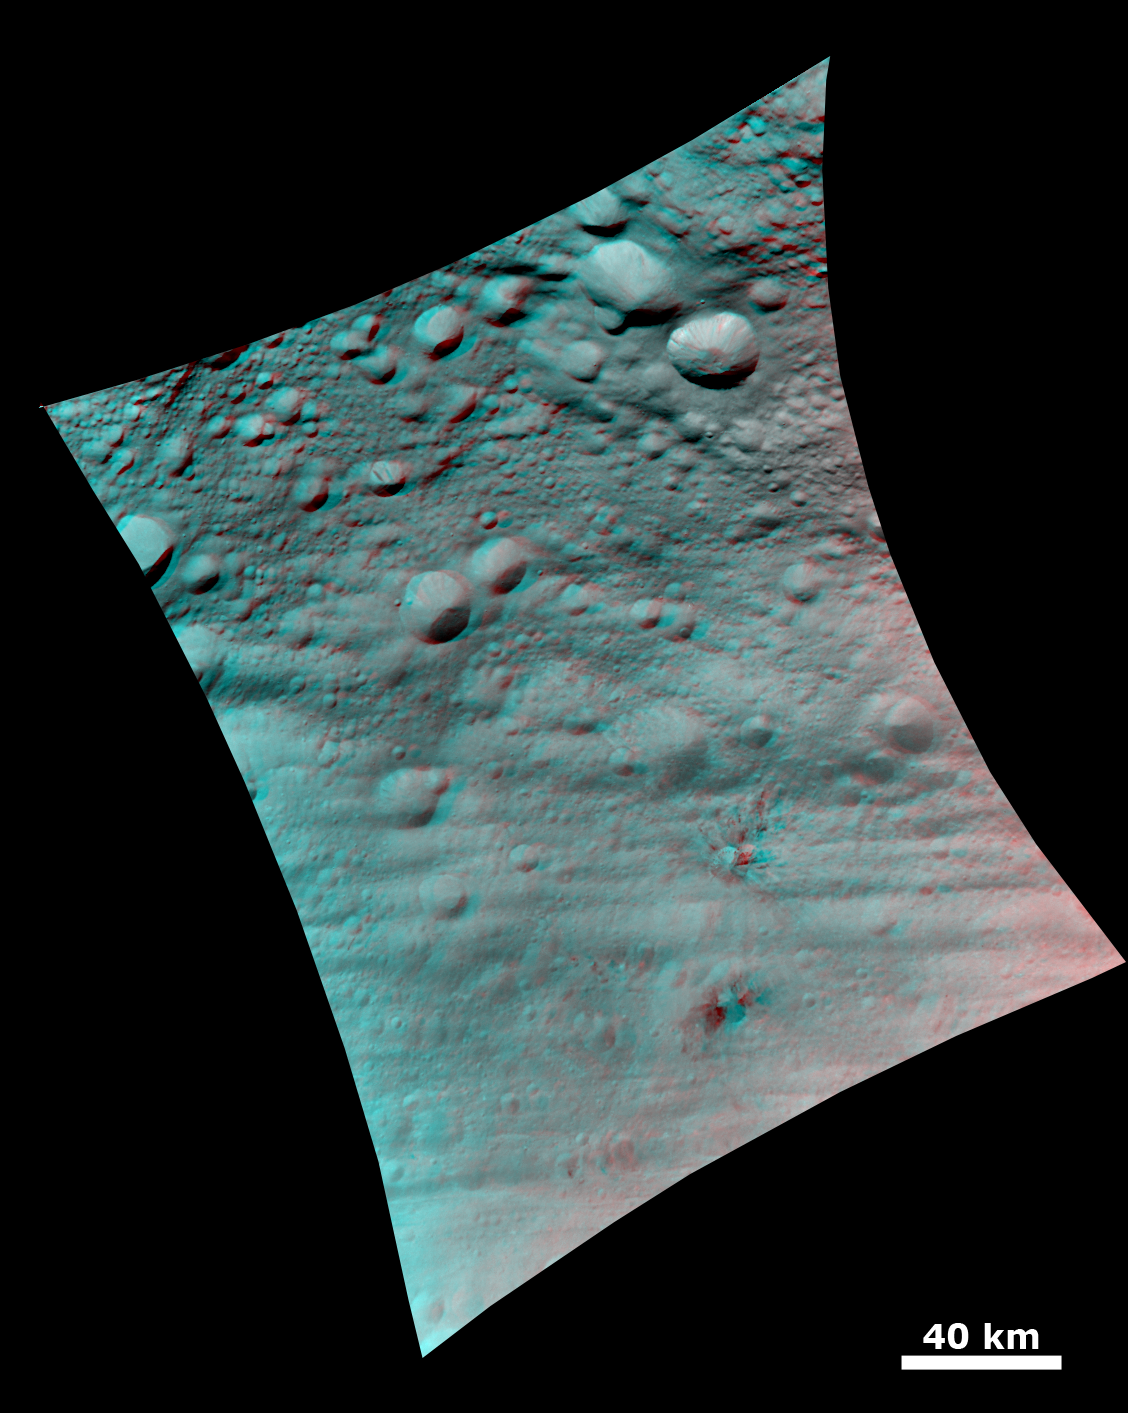

Topography of Densely Cratered Deformed Terrain

This anaglyph image shows the topography of Vesta’s densely cratered terrain obtained by the framing camera instrument aboard NASA’s Dawn spacecraft on August 6, 2011. The camera has a resolution of about 260 meters per pixel. Use red-green (or red-blue) glasses to view in 3-D (left eye: red; right eye: green [or blue]).

The Dawn mission to Vesta and Ceres is managed by the Jet Propulsion Laboratory, for NASA’s Science Mission Directorate, Washington, D.C. It is a project of the Discovery Program managed by NASA’s Marshall Space Flight Center, Huntsville, Ala. UCLA is responsible for overall Dawn mission science. Orbital Sciences Corporation of Dulles, Va., designed and built the Dawn spacecraft.

The framing cameras were developed and built under the leadership of the Max Planck Institute for Solar System Research, Katlenburg-Lindau, Germany, with significant contributions by the German Aerospace Center (DLR) Institute of Planetary Research, Berlin, and in coordination with the Institute of Computer and Communication Network Engineering, Braunschweig. The framing camera project is funded by NASA, the Max Planck Society and DLR. JPL is a division of the California Institute of Technology, in Pasadena.

Credit: NASA/JPL-Caltech/UCLA/MPS/DLR/IDA